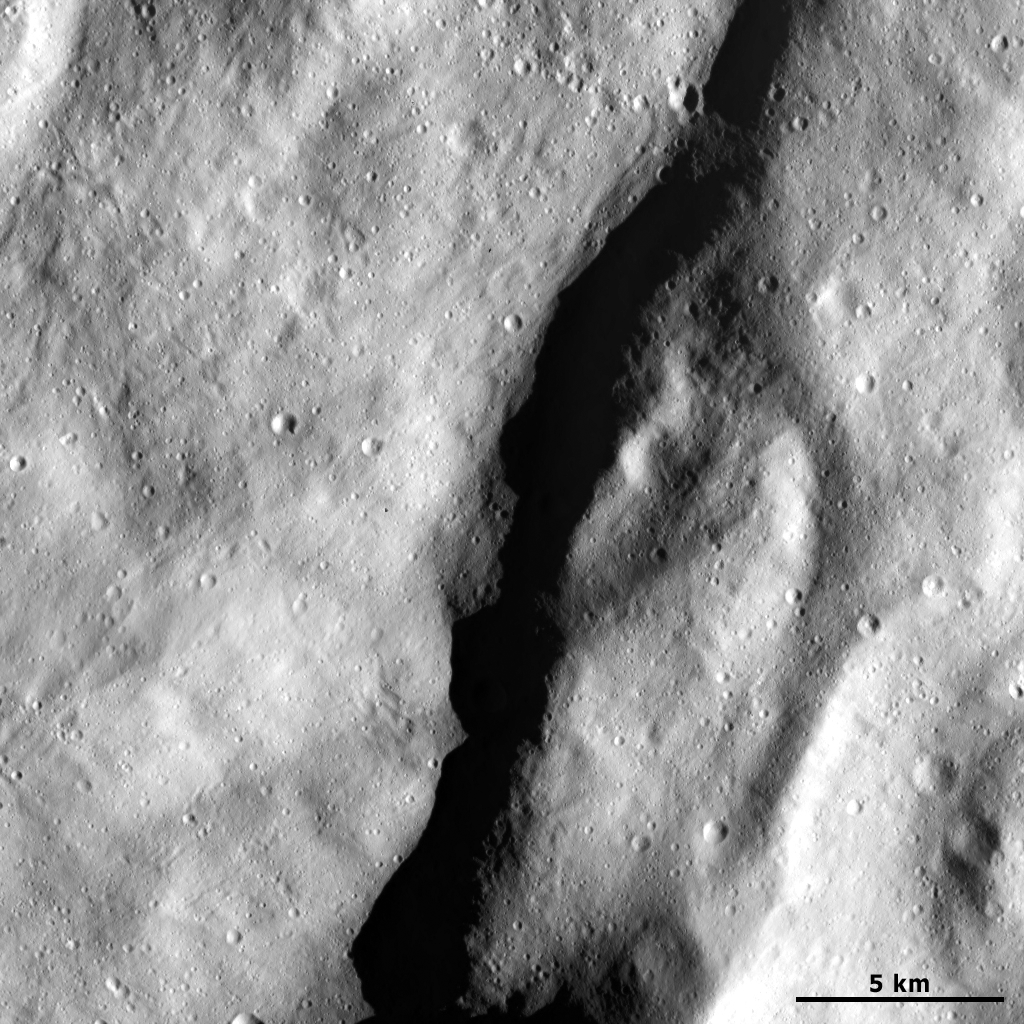

Escarpment on Vesta

This Dawn Framing Camera (FC) image of Vesta shows an escarpment near Vesta’s south pole. An escarpment is a cliff or steep slope and the escarpment in this image runs diagonally from the top to the bottom of the image. It is identified by the dark shadow that it casts to its left side. Roughly 25 kilometers (16 miles) of the escarpment is visible in this image, but its total length is more than this because it extends off the top and bottom of the image. The shape model of Vesta is necessary to find an accurate height of the escarpment. The formation mechanism of escarpments on Vesta is currently being investigated. There are many smaller scale grooves also running diagonally across the image on either side of the escarpment.

This image is located in Vesta’s Rheasilvia quadrangle, near Vesta’s south pole. NASA’s Dawn spacecraft obtained this image with its framing camera on April 8, 2012. This image was taken through the camera’s clear filter. The distance to the surface of Vesta is 241 kilometers (150 miles) and the image has a resolution of about 24 meters (79 feet) per pixel. This image was acquired during the LAMO (low-altitude mapping orbit) phase of the mission.

The Dawn mission to Vesta and Ceres is managed by NASA’s Jet Propulsion Laboratory, a division of the California Institute of Technology in Pasadena, for NASA’s Science Mission Directorate, Washington D.C. UCLA is responsible for overall Dawn mission science. The Dawn framing cameras have been developed and built under the leadership of the Max Planck Institute for Solar System Research, Katlenburg-Lindau, Germany, with significant contributions by DLR German Aerospace Center, Institute of Planetary Research, Berlin, and in coordination with the Institute of Computer and Communication Network Engineering, Braunschweig. The Framing Camera project is funded by the Max Planck Society, DLR, and NASA/JPL.

Credit: NASA/JPL-Caltech/UCLA/MPS/DLR/IDA